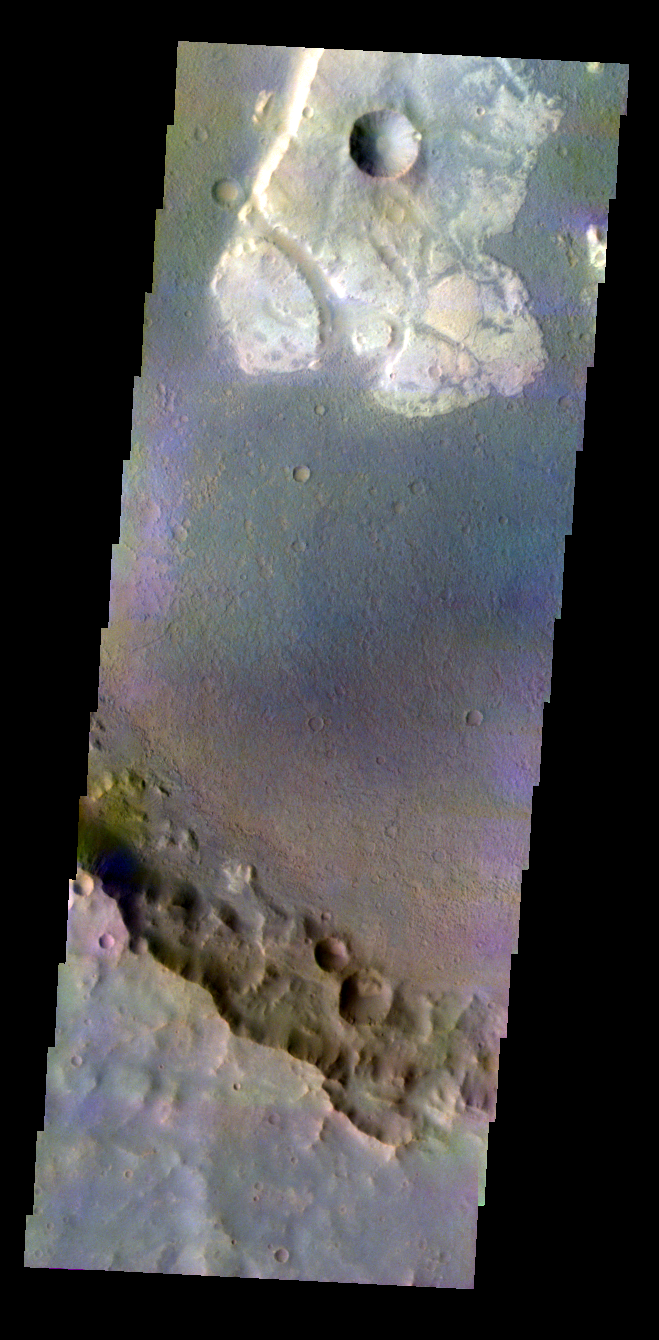

Crater Floor in Color

Released 5 May 2004

This daytime visible color image was collected on November 18, 2003 during the Southern Summer season in Terra Cimmeria.

This daytime visible color image was collected on September 4, 2002 during the Northern Spring season in Vastitas Borealis. The THEMIS VIS camera is capable of capturing color images of the martian surface using its five different color filters. In this mode of operation, the spatial resolution and coverage of the image must be reduced to accommodate the additional data volume produced from the use of multiple filters. To make a color image, three of the five filter images (each in grayscale) are selected. Each is contrast enhanced and then converted to a red, green, or blue intensity image. These three images are then combined to produce a full color, single image. Because the THEMIS color filters don’t span the full range of colors seen by the human eye, a color THEMIS image does not represent true color. Also, because each single-filter image is contrast enhanced before inclusion in the three-color image, the apparent color variation of the scene is exaggerated. Nevertheless, the color variation that does appear is representative of some change in color, however subtle, in the actual scene. Note that the long edges of THEMIS color images typically contain color artifacts that do not represent surface variation.

Image information: VIS instrument. Latitude -23.7, Longitude 135.6 East (224.4 West). 19 meter/pixel resolution.

Note: this THEMIS visual image has not been radiometrically nor geometrically calibrated for this preliminary release. An empirical correction has been performed to remove instrumental effects. A linear shift has been applied in the cross-track and down-track direction to approximate spacecraft and planetary motion. Fully calibrated and geometrically projected images will be released through the Planetary Data System in accordance with Project policies at a later time.

NASA’s Jet Propulsion Laboratory manages the 2001 Mars Odyssey mission for NASA’s Office of Space Science, Washington, D.C. The Thermal Emission Imaging System (THEMIS) was developed by Arizona State University, Tempe, in collaboration with Raytheon Santa Barbara Remote Sensing. The THEMIS investigation is led by Dr. Philip Christensen at Arizona State University. Lockheed Martin Astronautics, Denver, is the prime contractor for the Odyssey project, and developed and built the orbiter. Mission operations are conducted jointly from Lockheed Martin and from JPL, a division of the California Institute of Technology in Pasadena.

Credit: NASA/JPL/Arizona State University